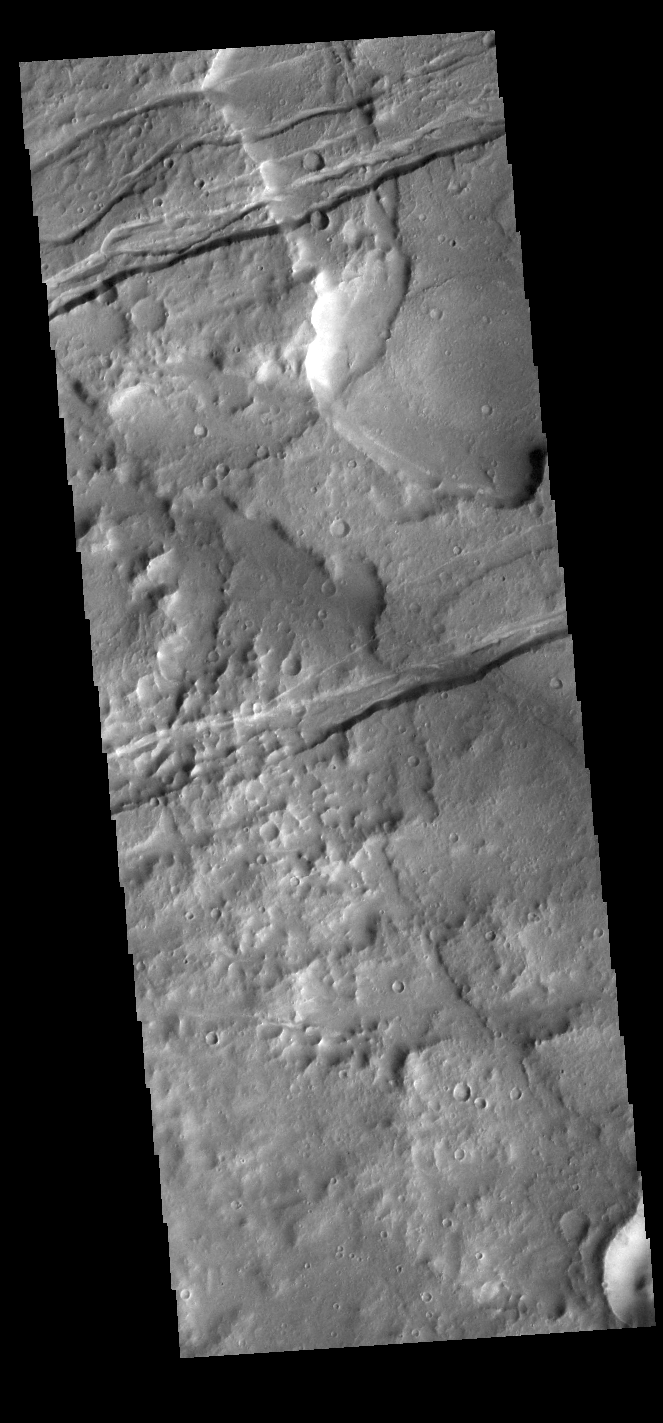

Sirenum Fossae

The linear depressions in this VIS image are part of Sirenum Fossae. These depressions are called graben, which form by the down drop of material between two parallel faults. The faults are caused by tectonic stresses in the region. The Sirenum Fossae graben are 2735km (1700 miles) long.

Credit: NASA/JPL-Caltech/ASU